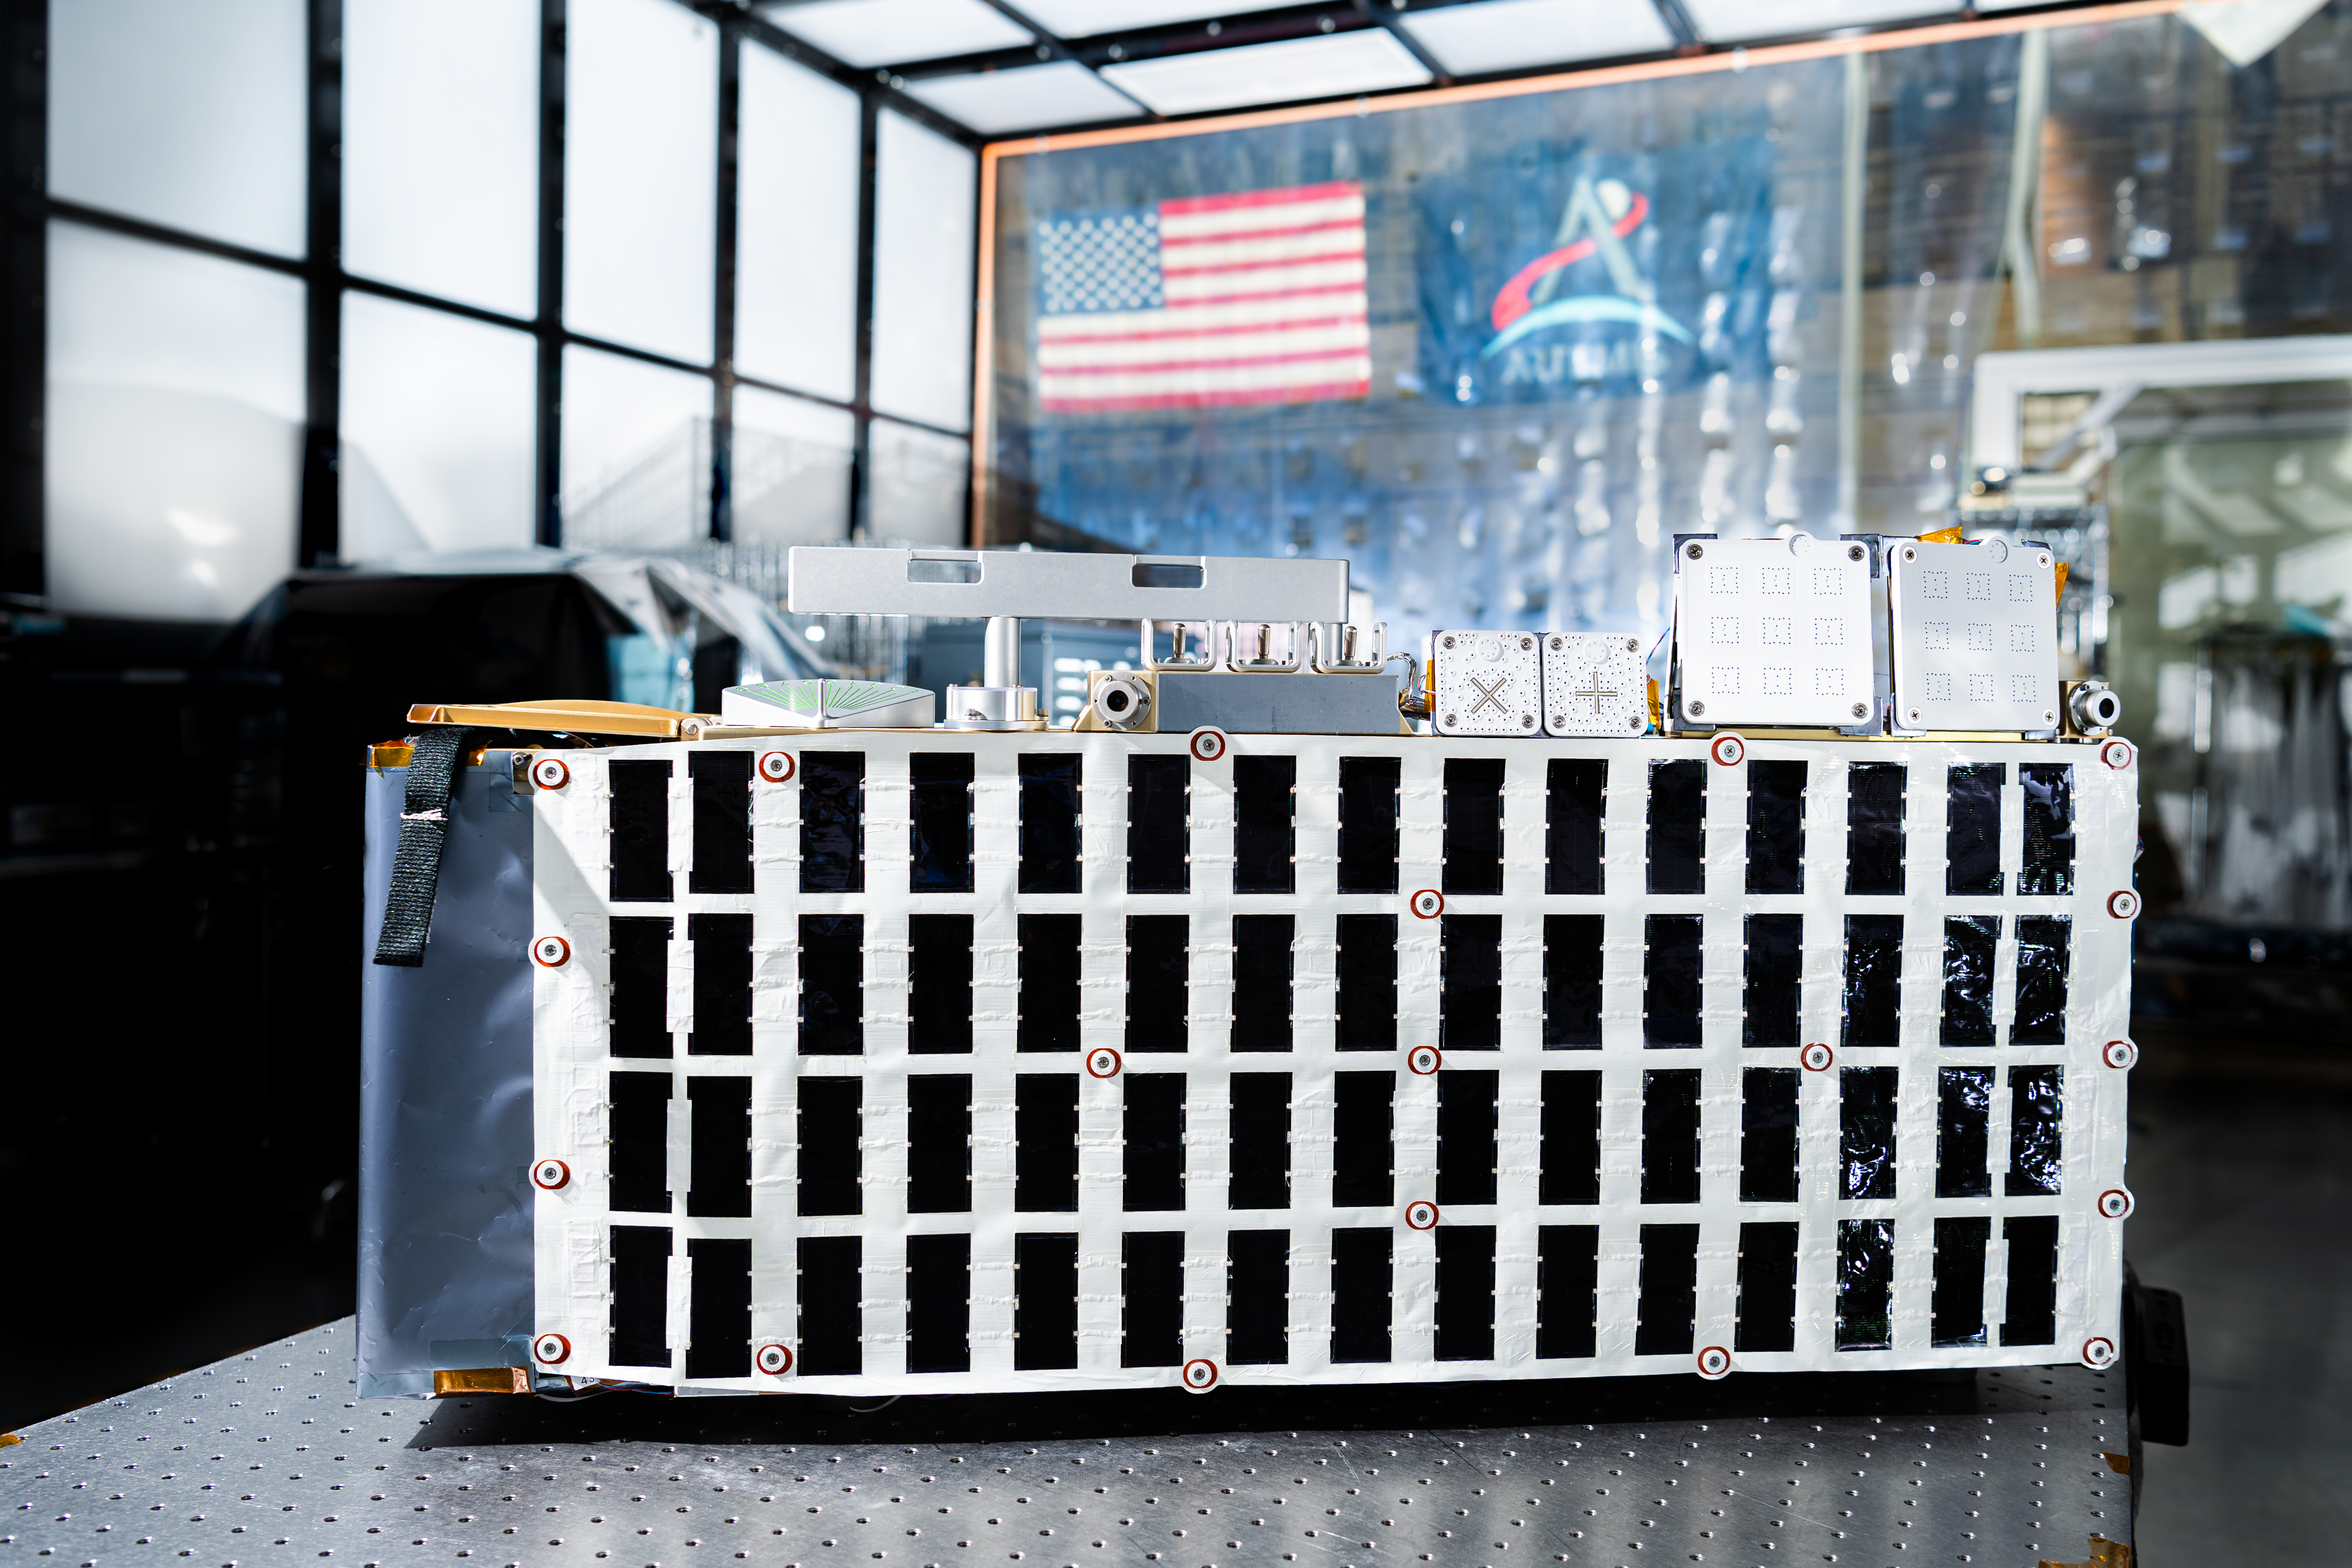

A detail view of the Lunar Environment Monitoring Station, (LEMS) inside the cleanroom at Goddard Space Flight Center, Greenbelt Md., Jan 30, 2026. The Lunar Environment Monitoring Station for Artemis (LEMS) is a compact, autonomous, and self-sustaining seismometer suite designed to carry out continuous, long-term, monitoring of the lunar seismic environment at the South Polar region.

Credit: NASA/Mike Guinto